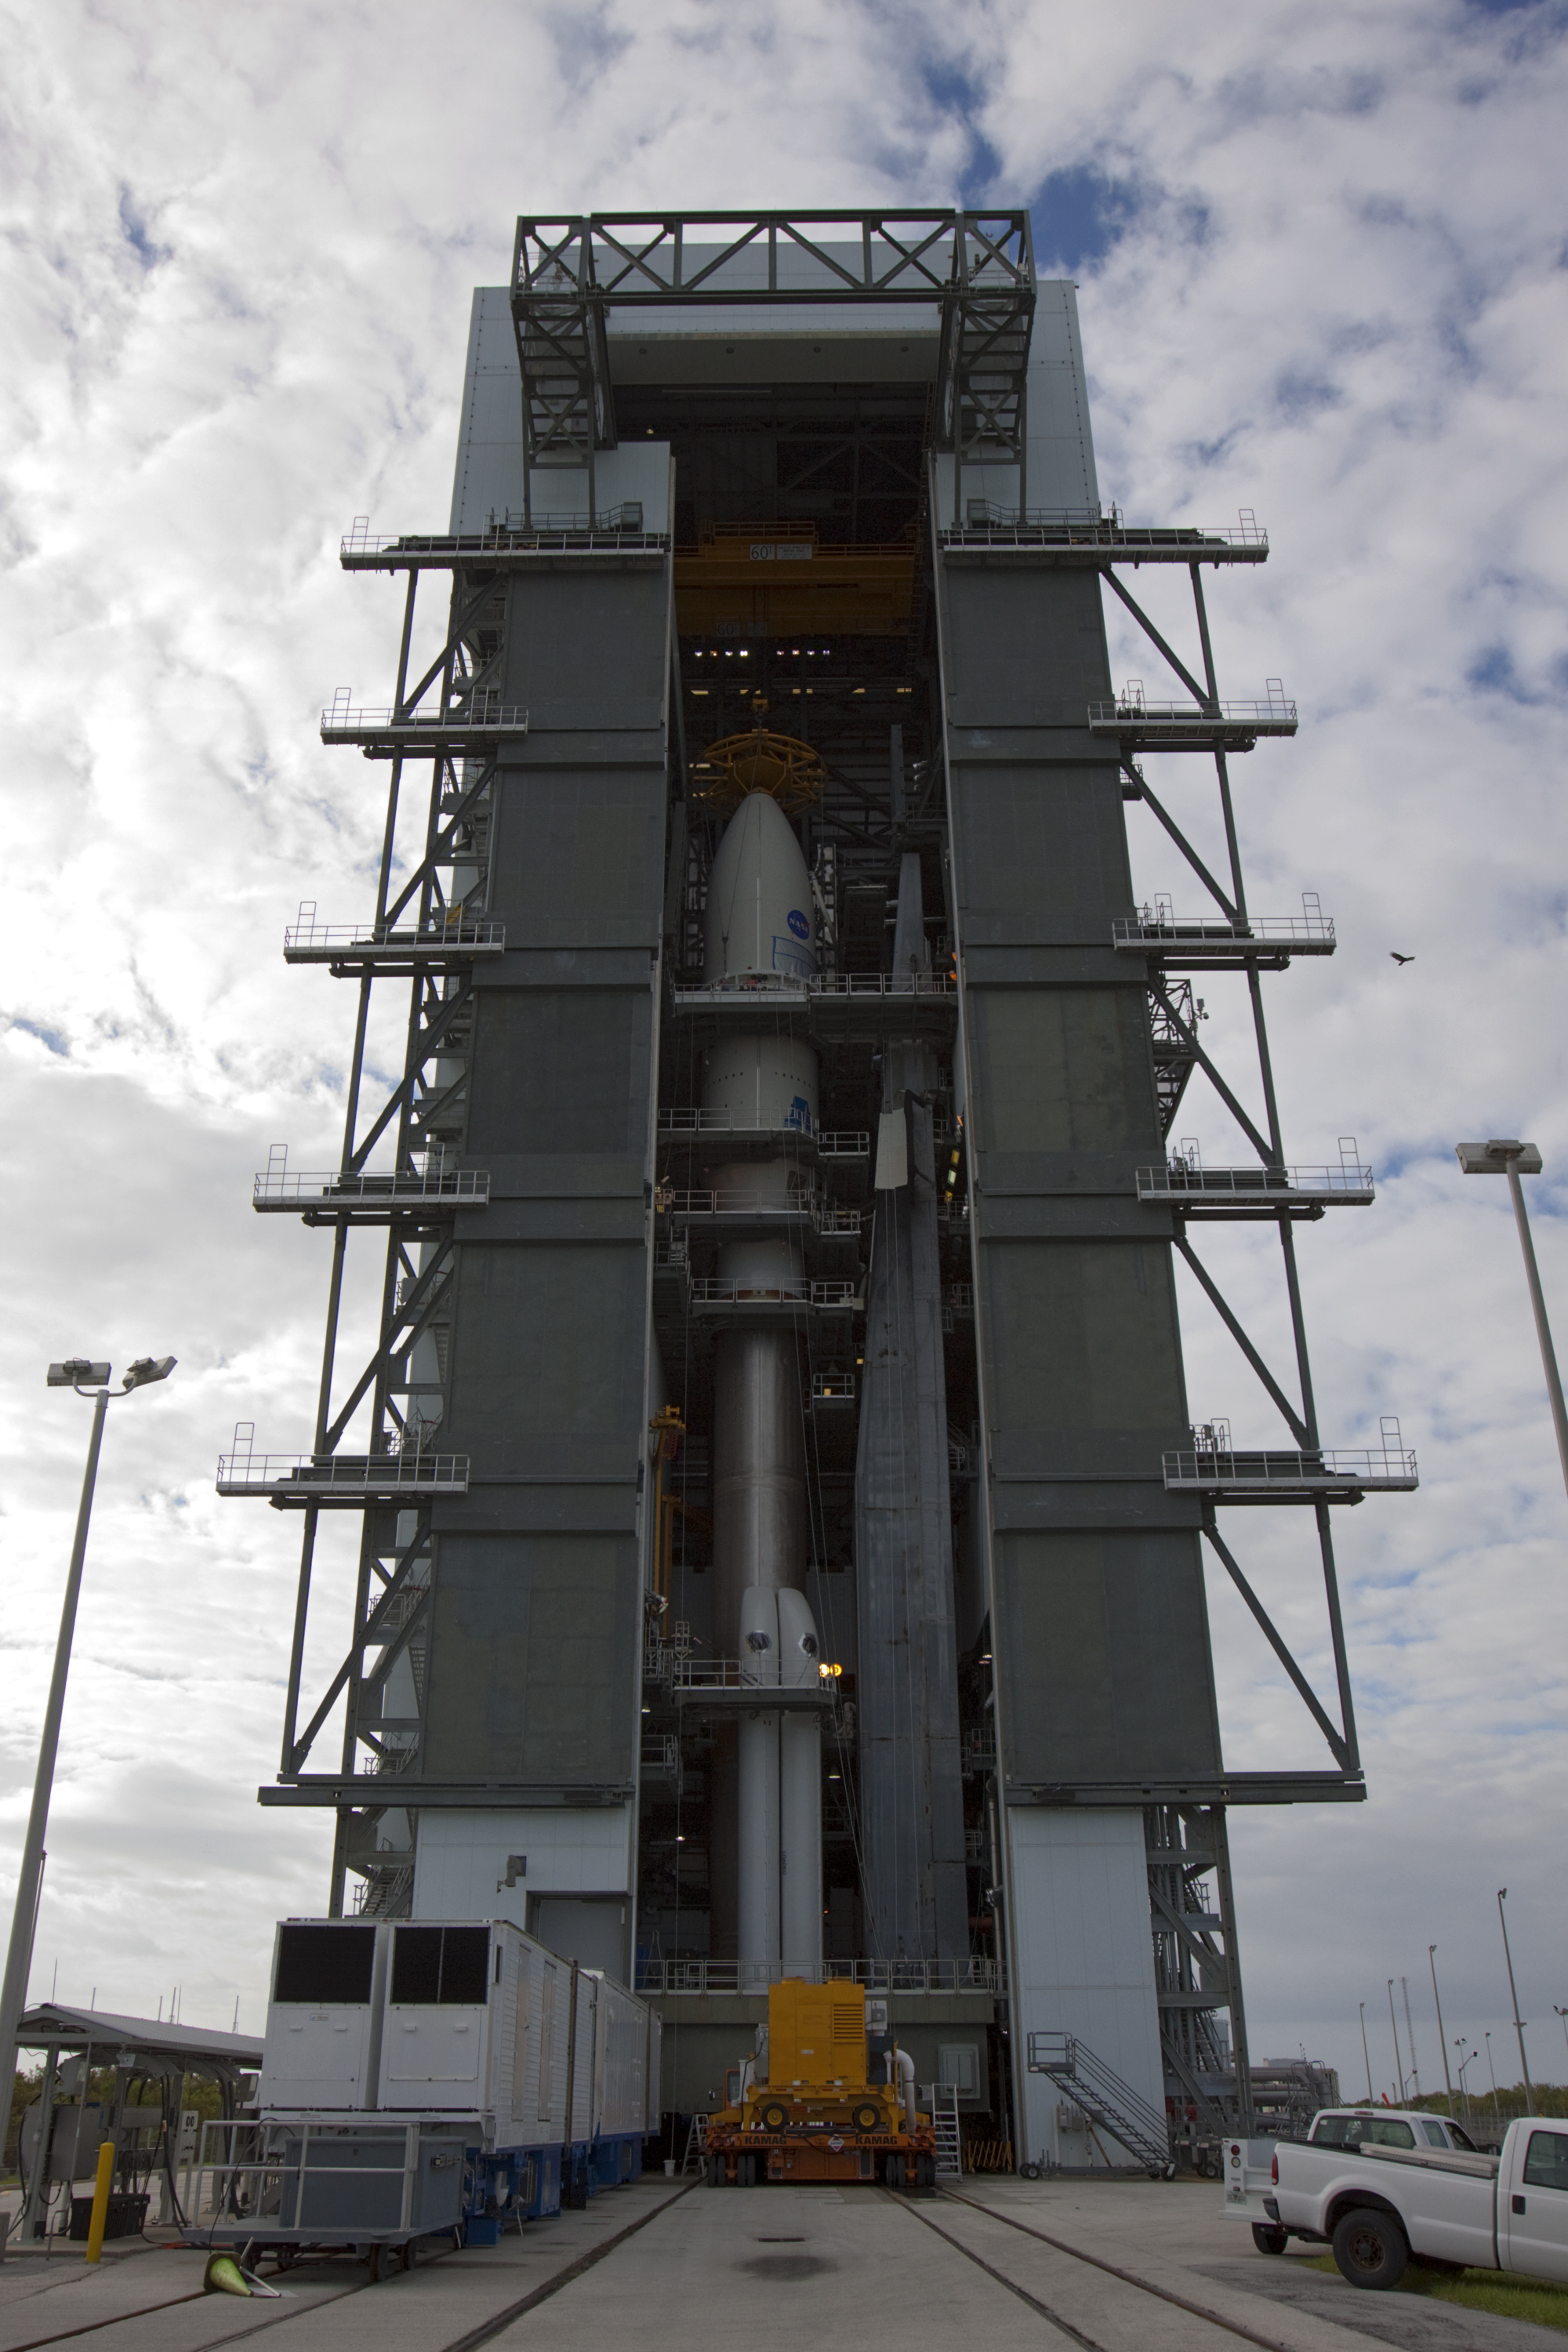

Mars Science Laboratory Atop Its Atlas V

In the Vertical Integration Facility at Space Launch Complex 41, the payload fairing containing NASA’s Mars Science Laboratory spacecraft was attached to its Atlas V rocket on Nov. 3, 2011.

The spacecraft was prepared for launch in the Payload Hazardous Servicing Facility at NASA’s Kennedy Space Center. Its components include a car-sized rover, Curiosity, which has 10 science instruments designed to search for evidence about whether Mars has had environments favorable to microbial life, including the chemical ingredients for life.

Launch of the Mars Science Laboratory aboard a United Launch Alliance Atlas V rocket is planned for Nov. 25 from Space Launch Complex 41 on Cape Canaveral Air Force Station.

NASA’s Jet Propulsion Laboratory, a division of the California Institute of Technology in Pasadena, manages the Mars Science Laboratory Project for NASA’s Science Mission Directorate in Washington. Launch management is the responsibility of NASA’s Launch Services Program at the Kennedy Space Center in Florida. The Atlas V launch service is provided by United Launch Alliance, Denver, Colo.

Credit: NASA